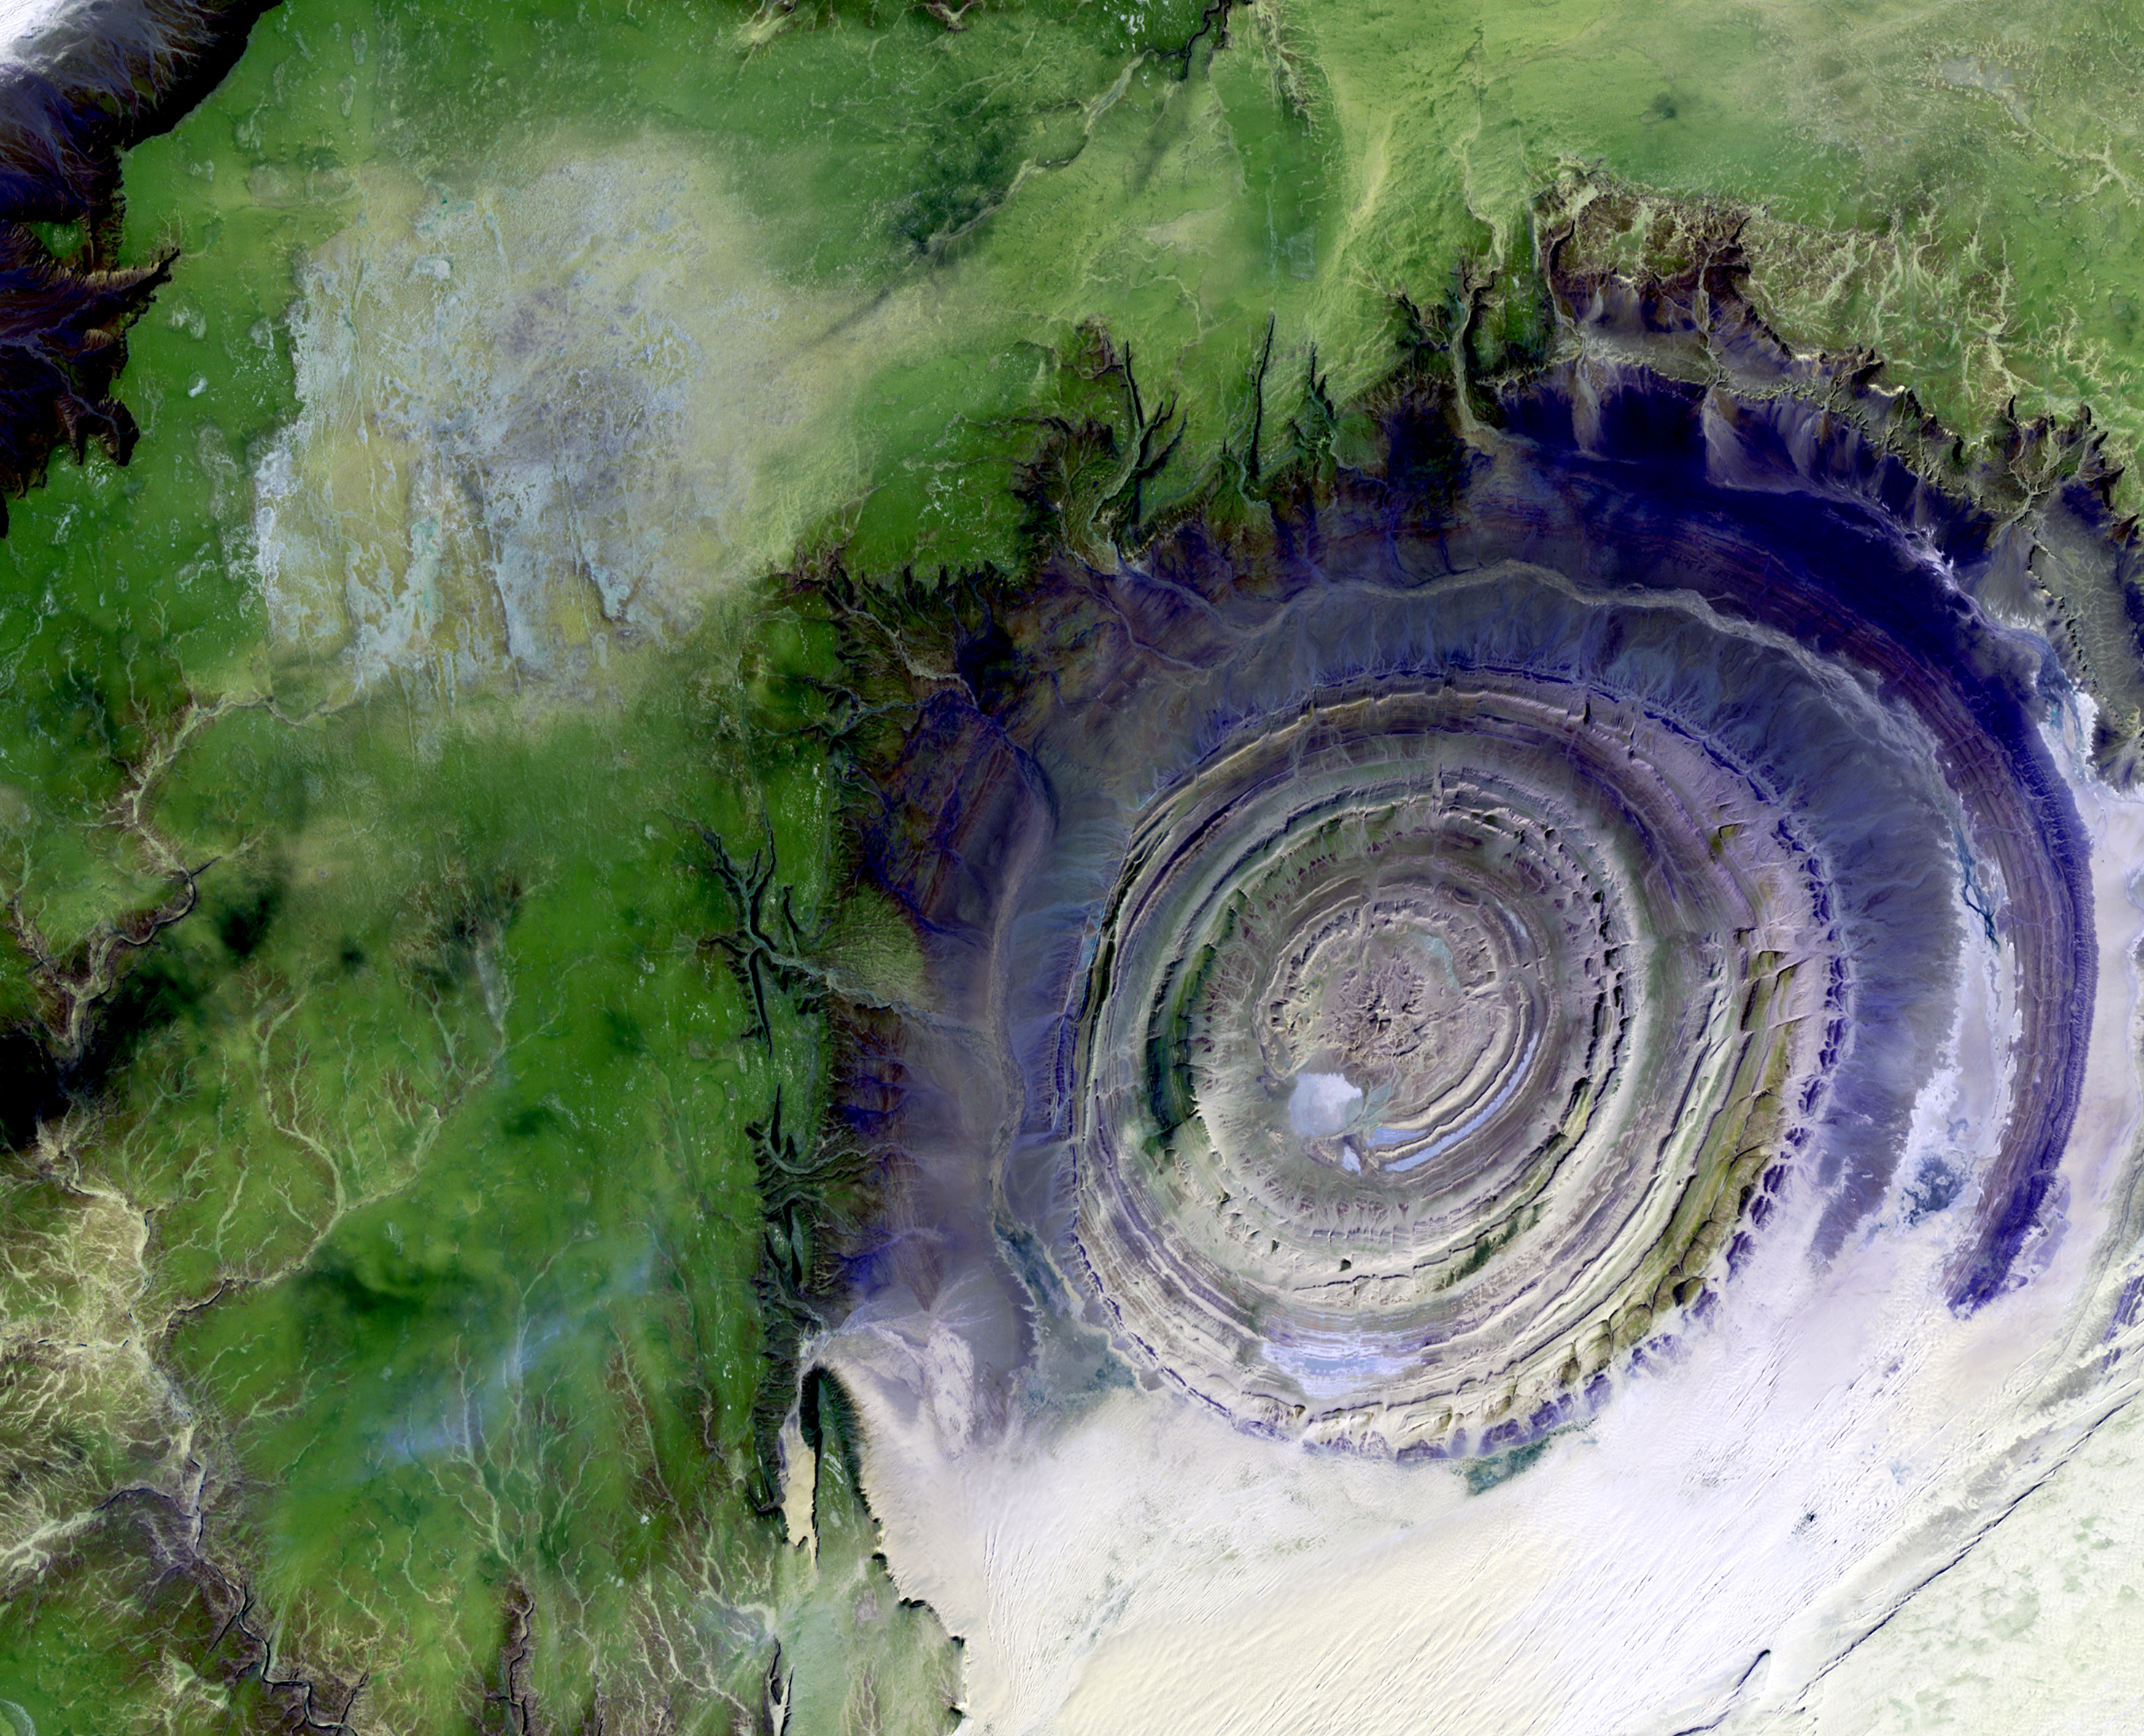

Richat Structure

Image taken 1/11/2001: The so-called Richat Structure is a geological formation in the Maur Adrar Desert in the African country of Mauritania. Although it resembles an impact crater, the Richat Structure formed when a volcanic dome hardened and gradually eroded, exposing the onion-like layers of rock. The Richat Structure can be found on Landsat 7 WRS Path 203 Row 45, center: 21.68, -11.94.

Credit: NASA/GSFC/Landsat 7/USGS